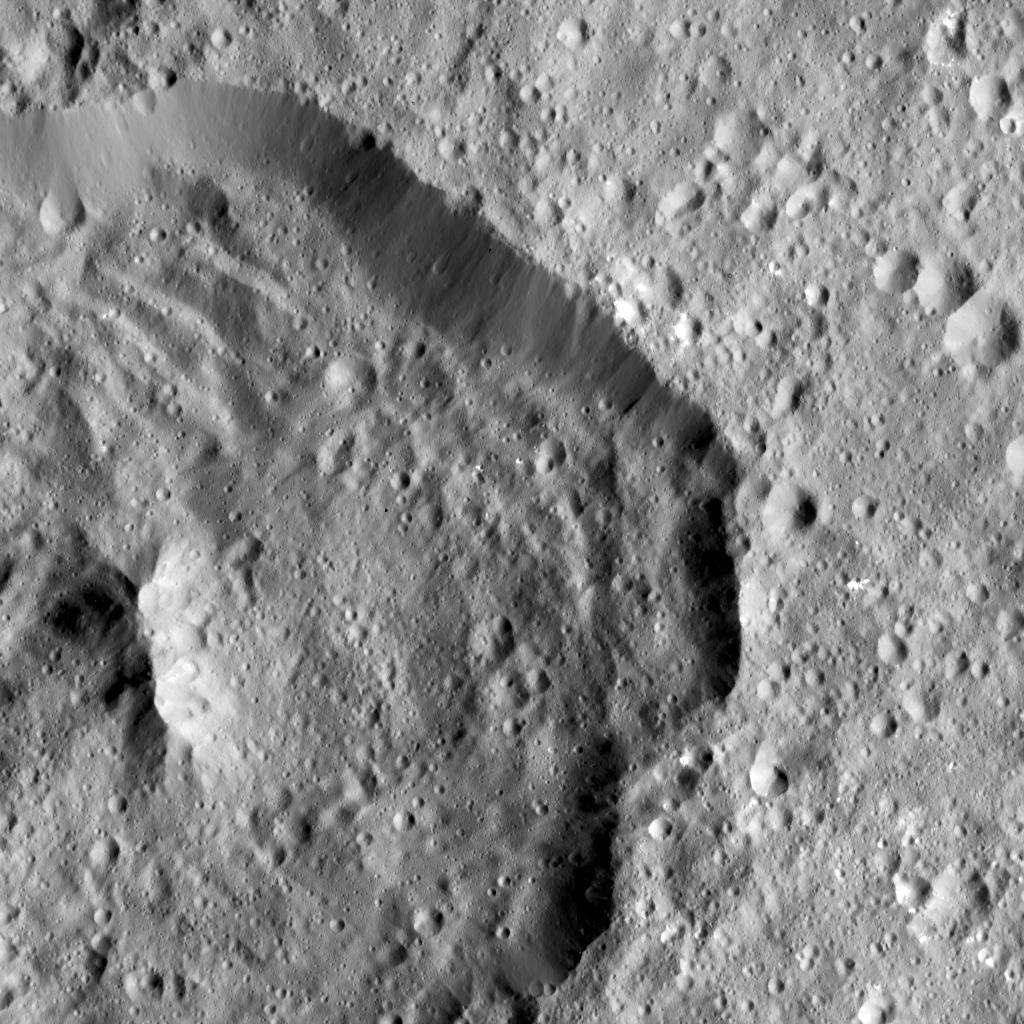

Dawn LAMO Image 71

Achita Crater on Ceres was named for the Nigerian god of agriculture. NASA’s Dawn spacecraft took this image of the crater on January 15, 2016. Achita measures about 25 miles (40 kilometers) in diameter and is located in the northern hemisphere.

Dawn spotted Achita from its low-altitude mapping orbit, at a distance of about 240 miles (385 kilometers) above the surface. The image resolution is 120 feet (35 meters) per pixel.

Dawn’s mission is managed by JPL for NASA’s Science Mission Directorate in Washington. Dawn is a project of the directorate’s Discovery Program, managed by NASA’s Marshall Space Flight Center in Huntsville, Alabama. UCLA is responsible for overall Dawn mission science. Orbital ATK, Inc., in Dulles, Virginia, designed and built the spacecraft. The German Aerospace Center, the Max Planck Institute for Solar System Research, the Italian Space Agency and the Italian National Astrophysical Institute are international partners on the mission team.

Credit: NASA/JPL-Caltech/UCLA/MPS/DLR/IDA